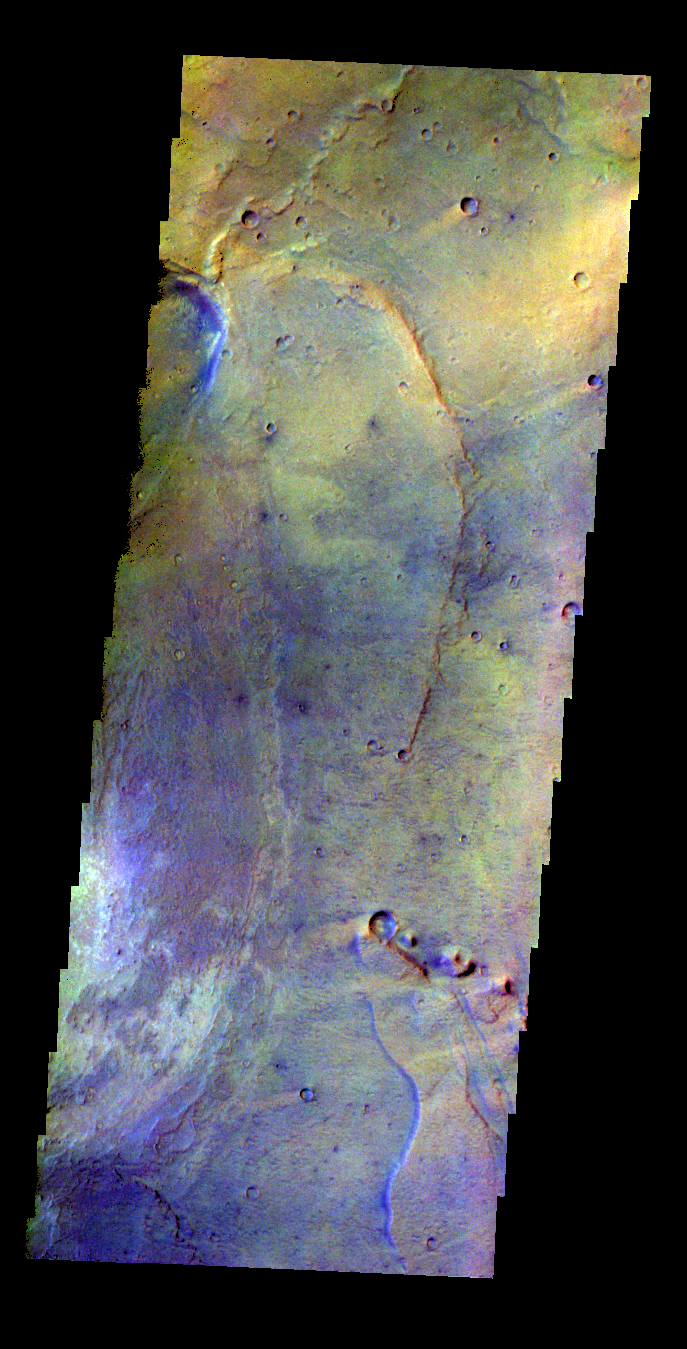

Nili Patera – False Color

The THEMIS VIS camera contains 5 filters. The data from different filters can be combined in multiple ways to create a false color image. These false color images may reveal subtle variations of the surface not easily identified in a single band image. Today’s false color image shows part of Nili Patera.

Credit: NASA/JPL-Caltech/ASU